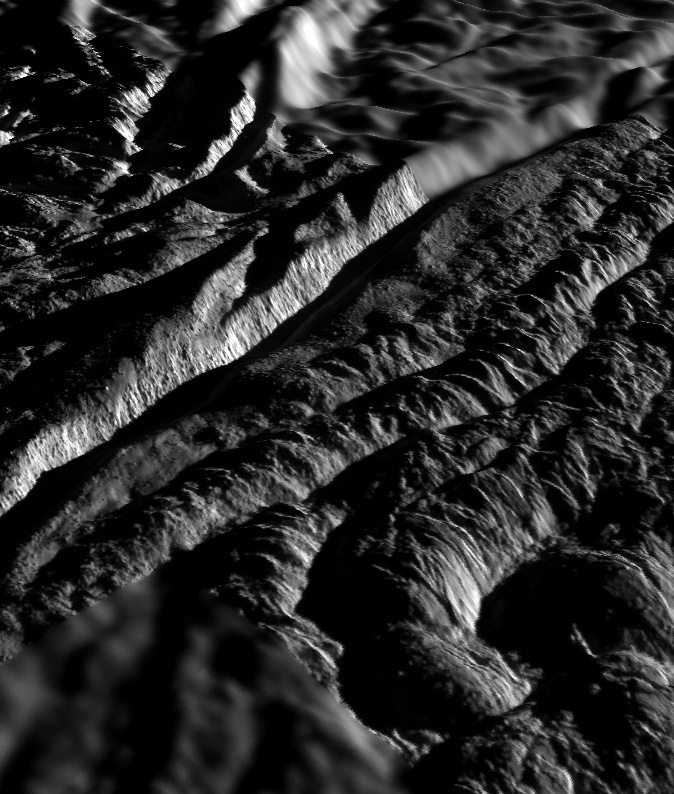

Perspective view of Cairo Sulcus, Enceladus

This perspective view of Cairo Sulcus was generated using high resolution images of Enceladus acquired in August 2008 at 12 to 30 meters (40 to 100 feet) resolution, together with a new topographic map of the region produced by Dr. Paul Schenk (http://www.lpi.usra.edu/lpi/schenk/) at the Lunar and Planetary Institute in Houston, TX. Lower resolution images to either side were acquired at 50 to 80 meter (165 to 260 feet) resolution. Cairo Sulcus is one of several prominent structures, dubbed “tiger stripes,” within the geologically active south polar region of Enceladus. These structures consist of two large parallel ridges up to 2 kilometers (1.2 miles) across separated by a deep V-shaped medial trough. This view highlights one of the wall scarps of the medial trough of Cairo Sulcus, the brightly lit scarp crossing the left-hand side of the view. This wall scarp stands 175 to 250 meters (575 to 820 feet) high. Vertical striations and large boulders tens of meters across clutter the surface of this scarp, evidence of faulting and/or slumping of crustal ices. Troughs such as these are probably the source of numerous jets making up the large active water vapor plume over the south pole of Enceladus. The parallel sets of rounded mounds and ridges In the foreground are up to 50 meters (165 feet) high. These are typical of the plains that lie between the tiger stripe structures and resemble crumpled or folded rock patterns seen on Earth. Relief has been exaggerated by a factor of ~10 to enhance clarity.

The raw data from which this product was developed were retrieved from the Planetary Data System’s Cassini archives. The Cassini-Huygens mission is a cooperative project of NASA, the European Space Agency and the Italian Space Agency. The Jet Propulsion Laboratory, a division of the California Institute of Technology in Pasadena, manages the mission for NASA’s Science Mission Directorate, Washington, D.C. The Cassini orbiter and its two onboard cameras were designed, developed and assembled at JPL. The imaging operations center is based at the Space Science Institute in Boulder, Colo. (http://ciclops.org)

Credit: NASA/JPL/Space Science Institute/Universities Space Research Association/Lunar & Planetary Institute